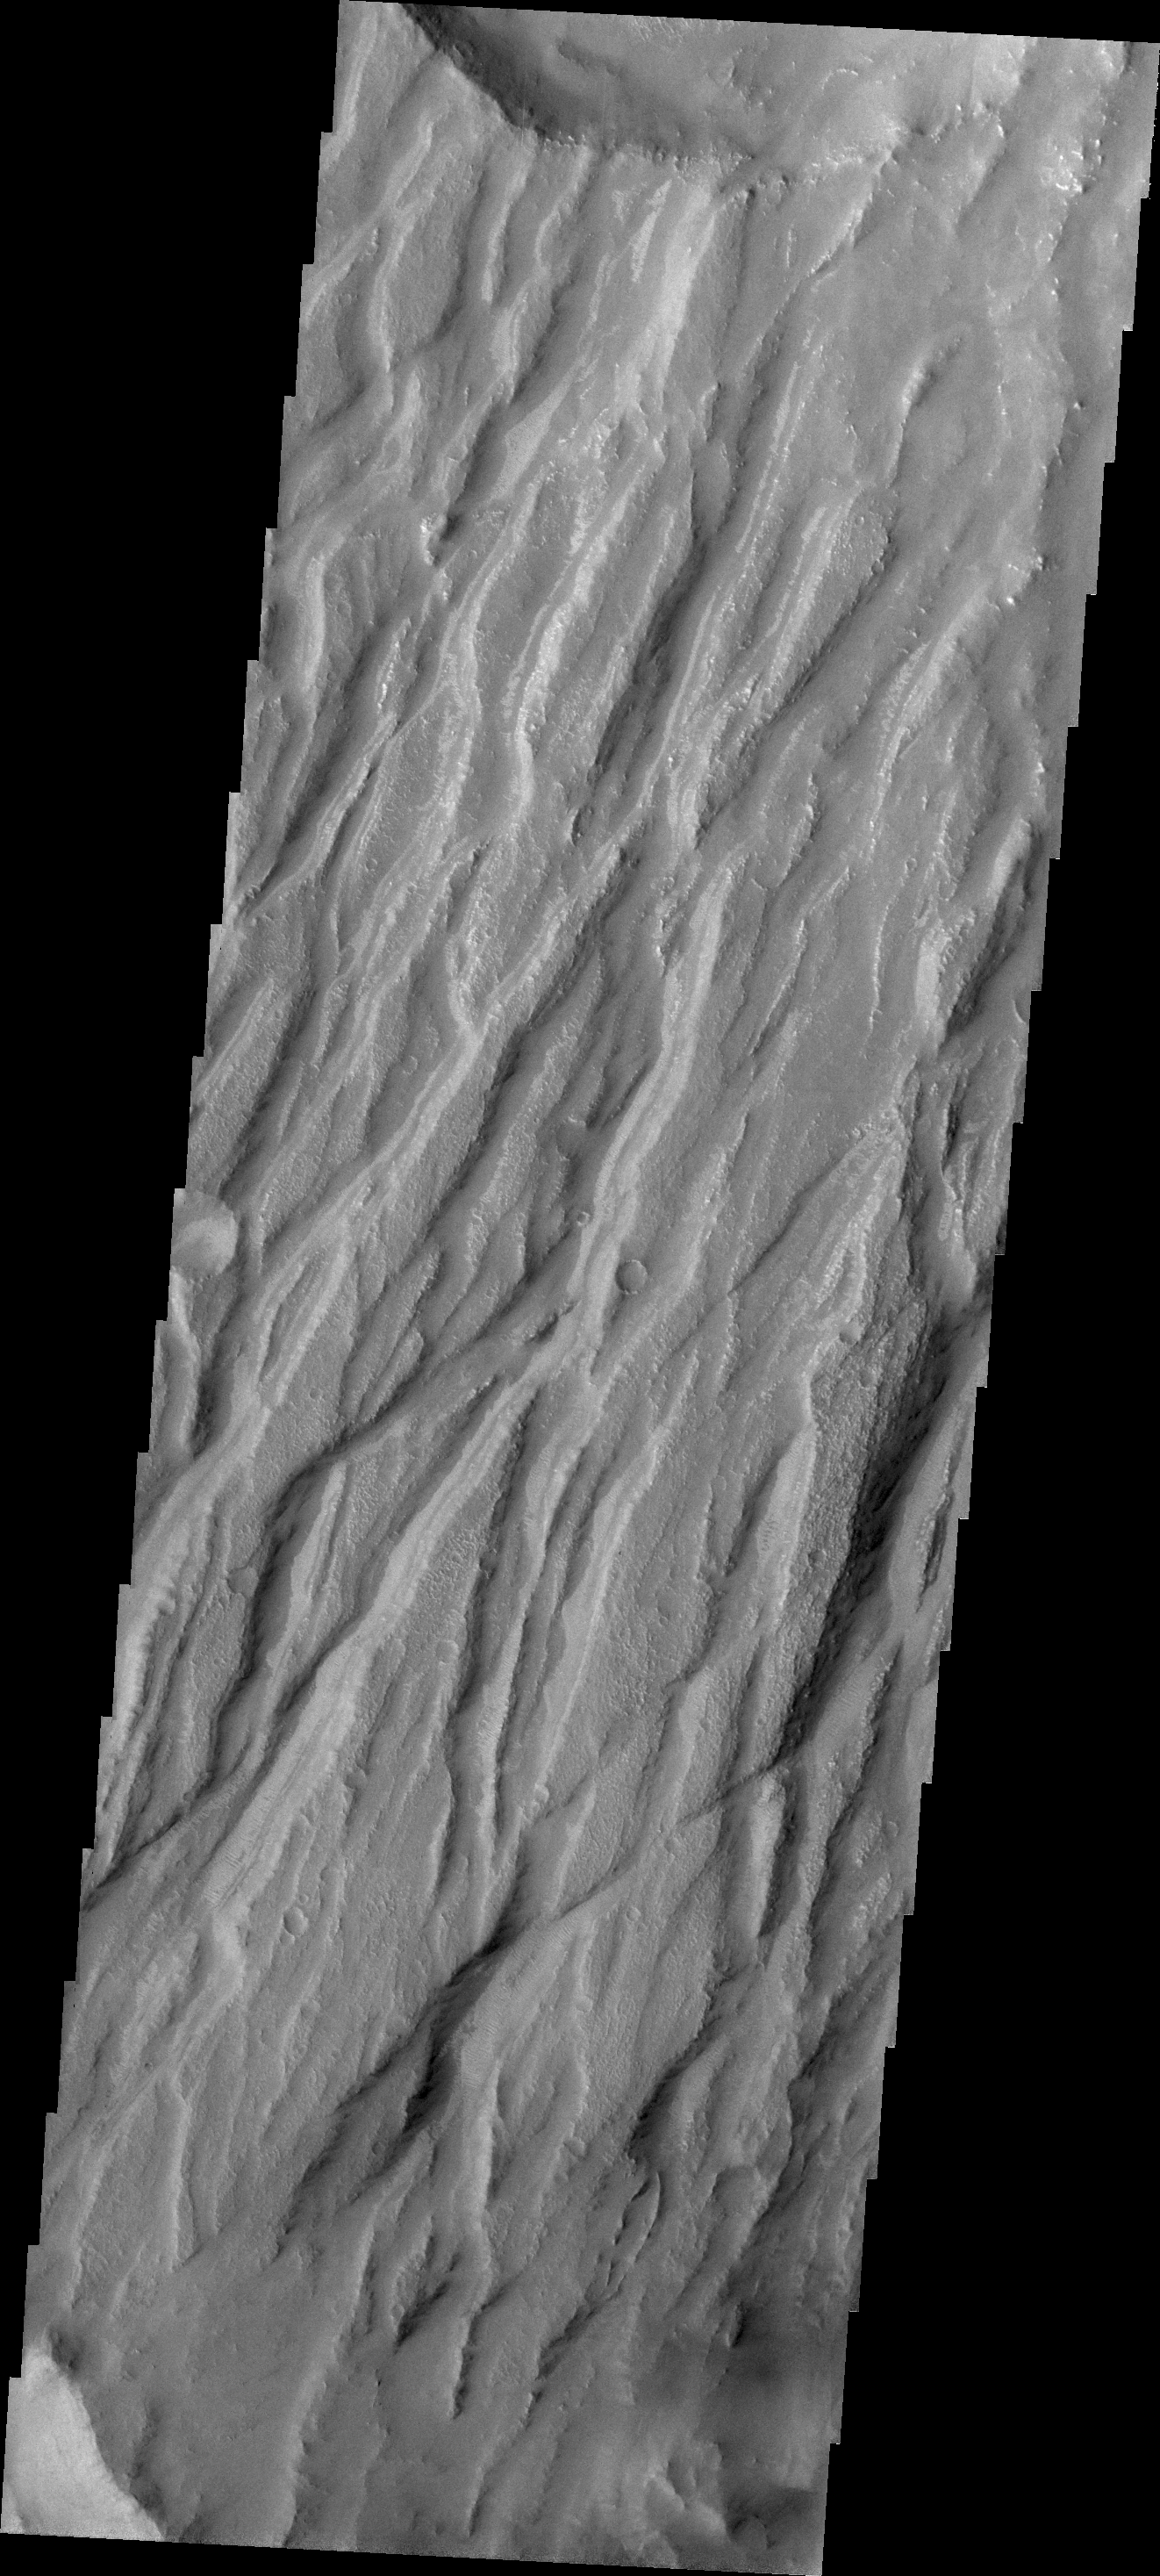

Claritas Fossae

Claritas Fossae is the dissected and fractured highland between the volcanic plains of Daedalia and Solis Planums.

Credit: NASA/JPL/ASU